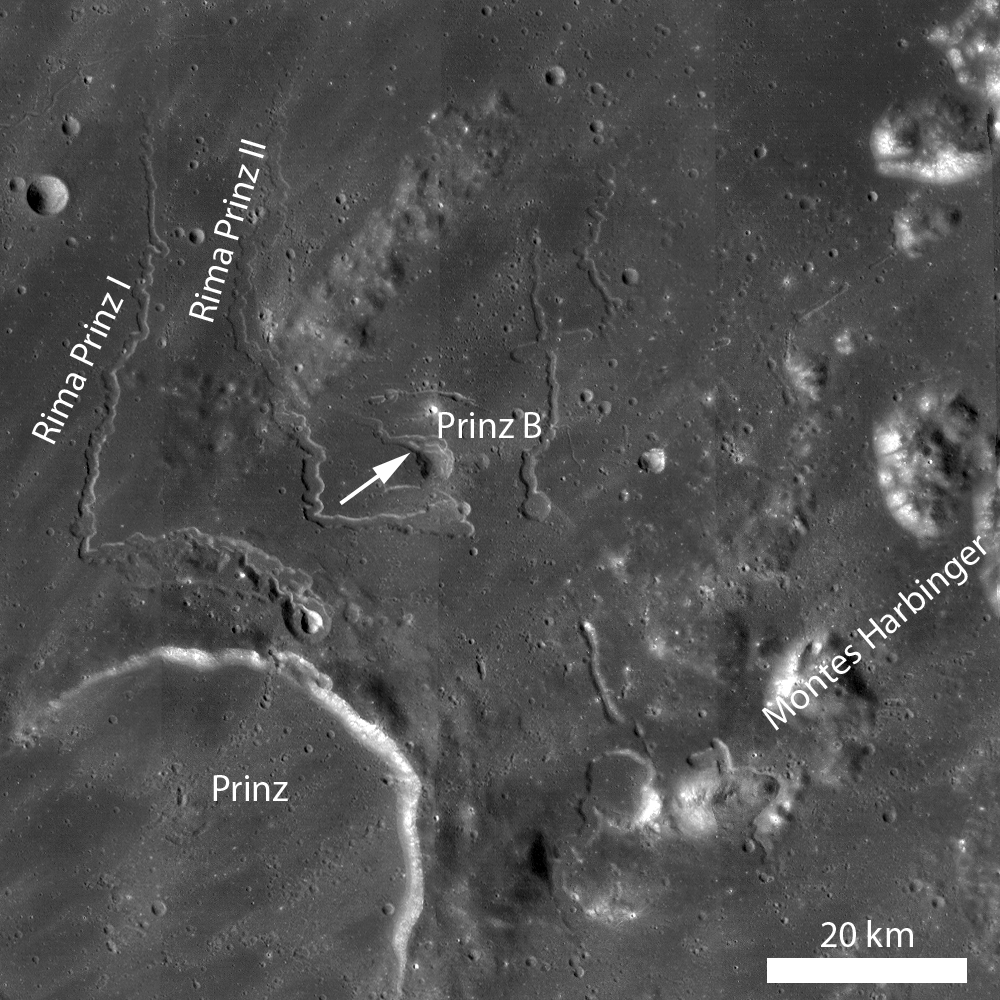

Rilles as far as the eye can see in Prinz

LROC WAC mosaic of the rille-rich Prinz crater region. Bench-like features are visible in the Prinz B depression and two flows originating in Prinz B converge just west of the arrow.

NASA’s Goddard Space Flight Center built and manages the mission for the Exploration Systems Mission Directorate at NASA Headquarters in Washington. The Lunar Reconnaissance Orbiter Camera was designed to acquire data for landing site certification and to conduct polar illumination studies and global mapping. Operated by Arizona State University, LROC consists of a pair of narrow-angle cameras (NAC) and a single wide-angle camera (WAC). The mission is expected to return over 70 terabytes of image data.

Credit: NASA/GSFC/Arizona State University